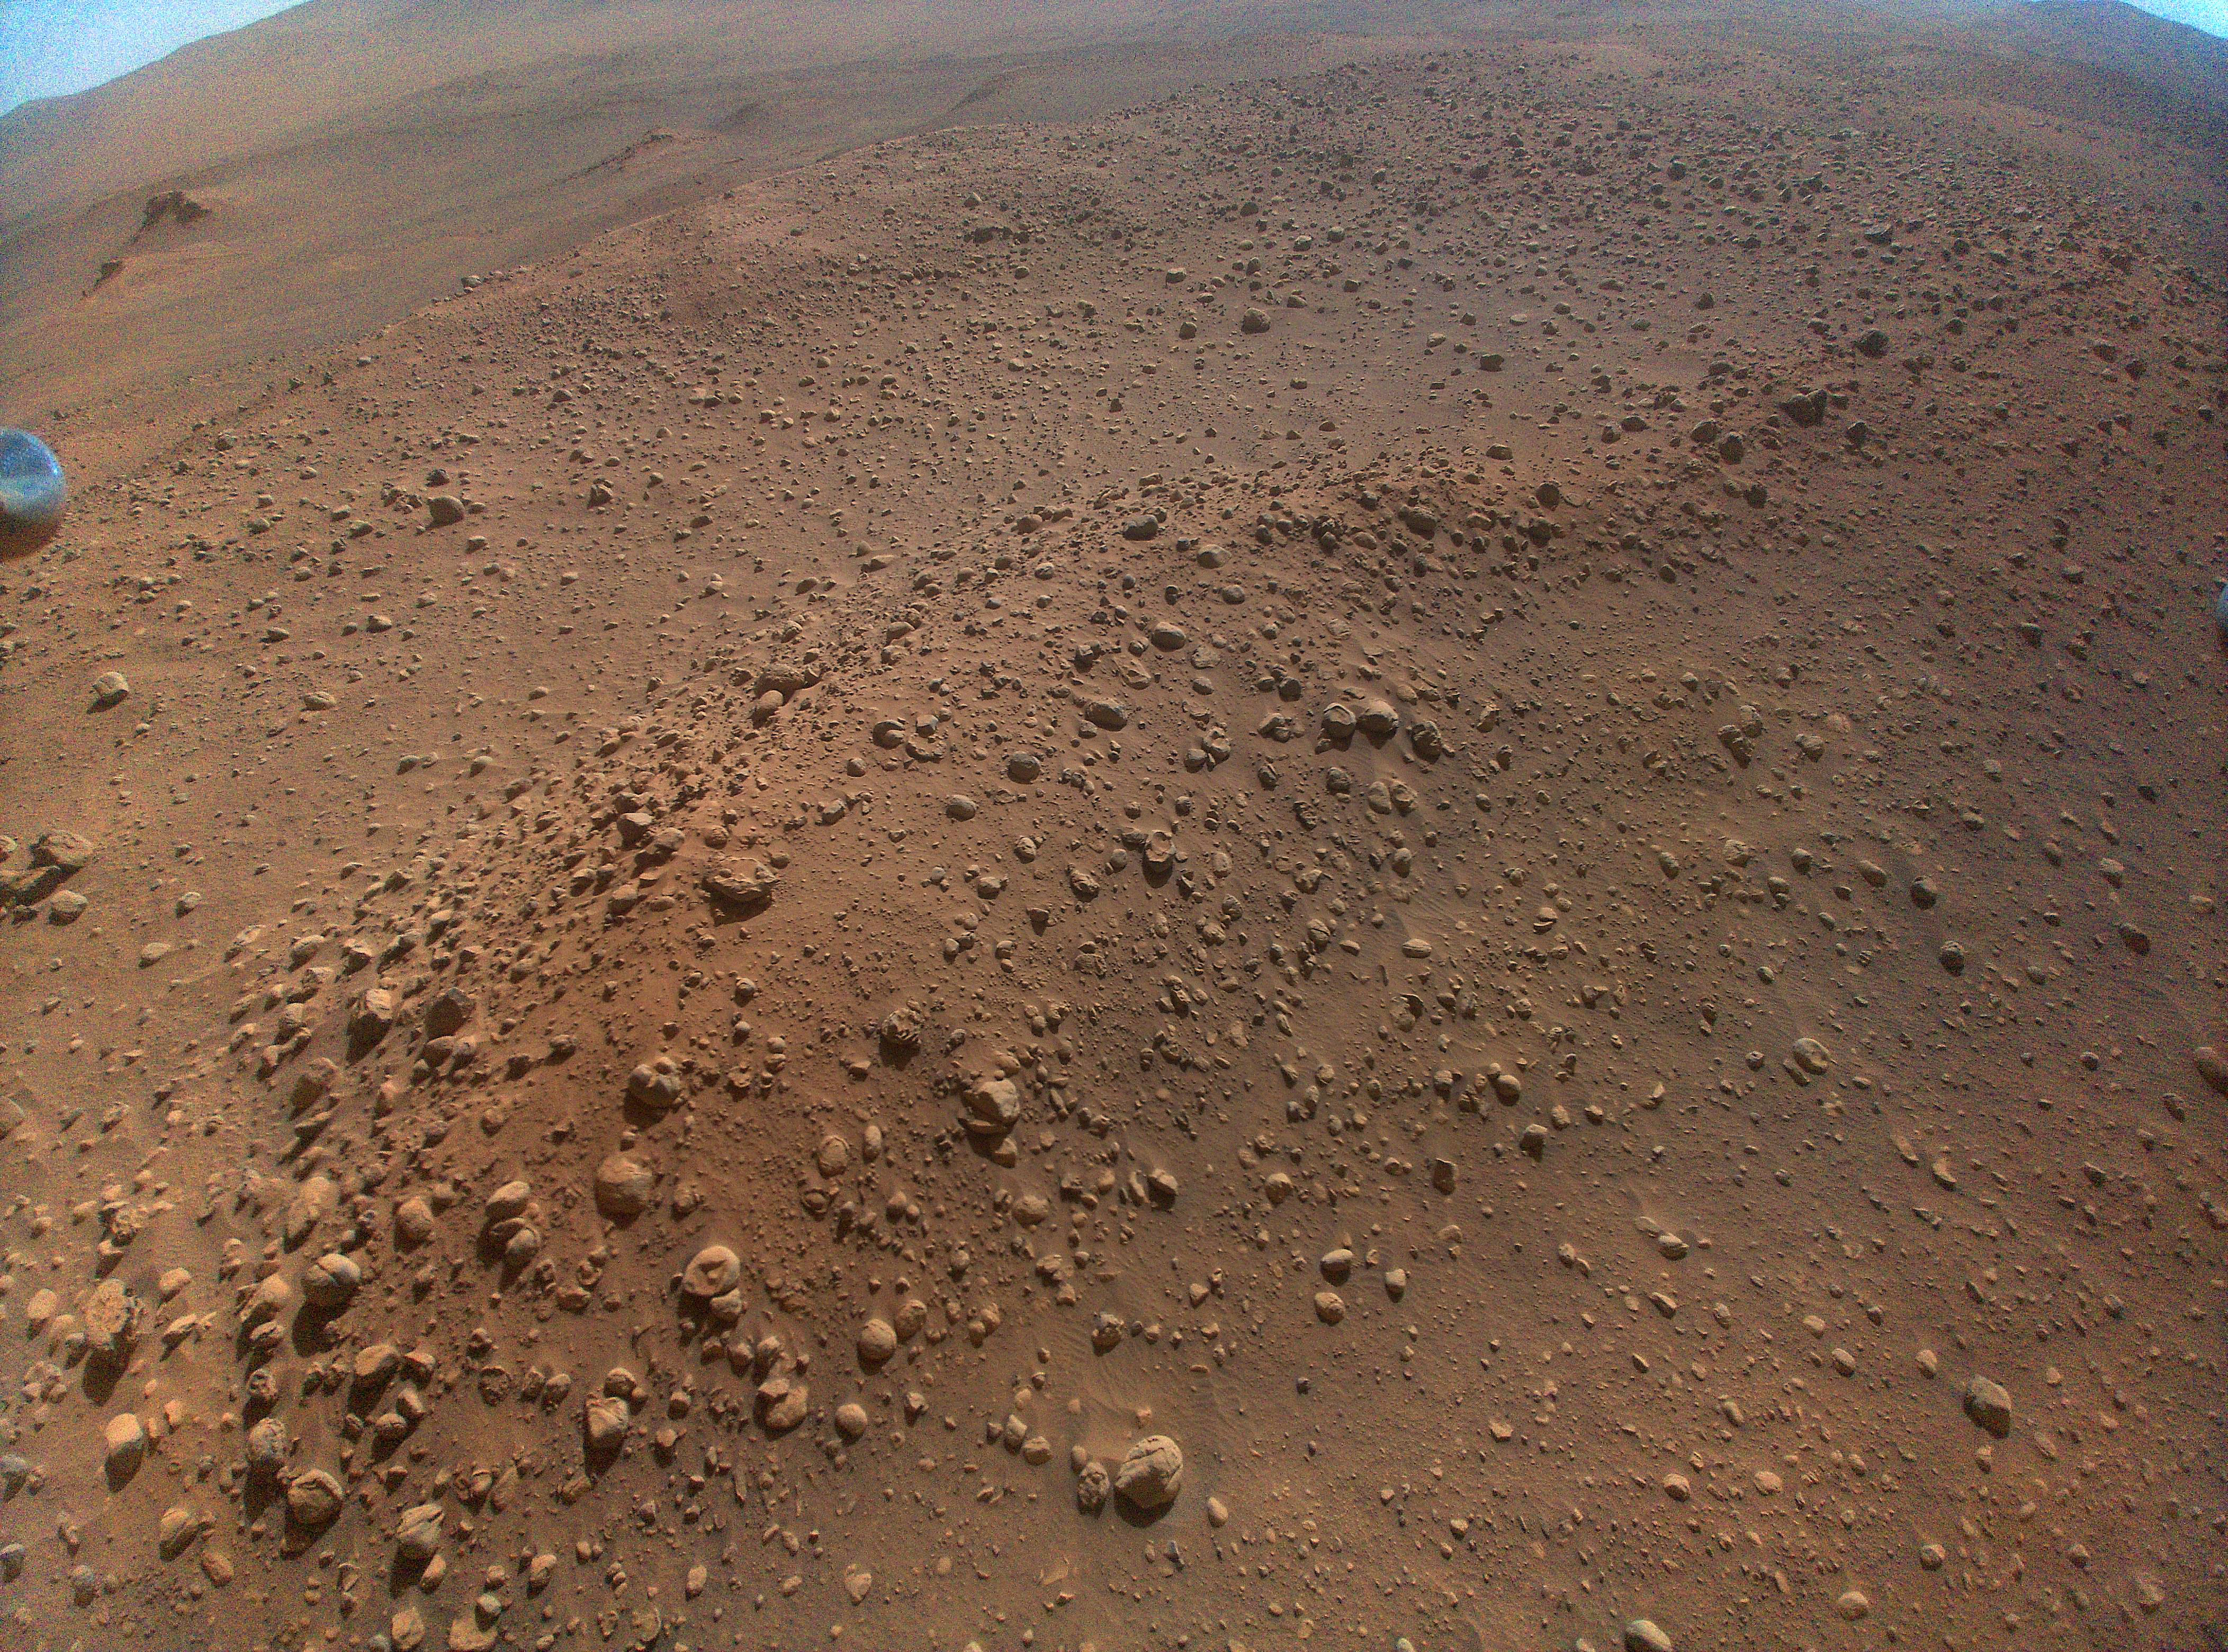

‘Castell Henllys’ From Above

This color-enhanced image of the “Castell Henllys” region in Jezero Crater was taken by NASA’s Ingenuity Mars Helicopter during the rotorcraft’s 48th flight on March 21, 2023, the 741st Martian day, or sol, of the Perseverance rover’s mission. At the time the image was taken, the helicopter was at an altitude of about 40 feet (12 meters).

This image and others taken during the flight provided advanced reconnaissance to Perseverance scientists and planners roughly two weeks before the rover reached this area.

NASA’s Jet Propulsion Laboratory, which is managed for the agency by Caltech in Pasadena, California, built and manages operations of the Perseverance rover.

The Ingenuity Mars Helicopter was built by JPL, which manages the project for NASA Headquarters. It is supported by NASA’s Science Mission Directorate. NASA’s Ames Research Center in California’s Silicon Valley and NASA’s Langley Research Center in Hampton, Virginia, provided significant flight performance analysis and technical assistance during Ingenuity’s development. AeroVironment Inc., Qualcomm, and SolAero also provided design assistance and major vehicle components. Lockheed Martin Space designed and manufactured the Mars Helicopter Delivery System.

Credit: NASA/JPL-Caltech